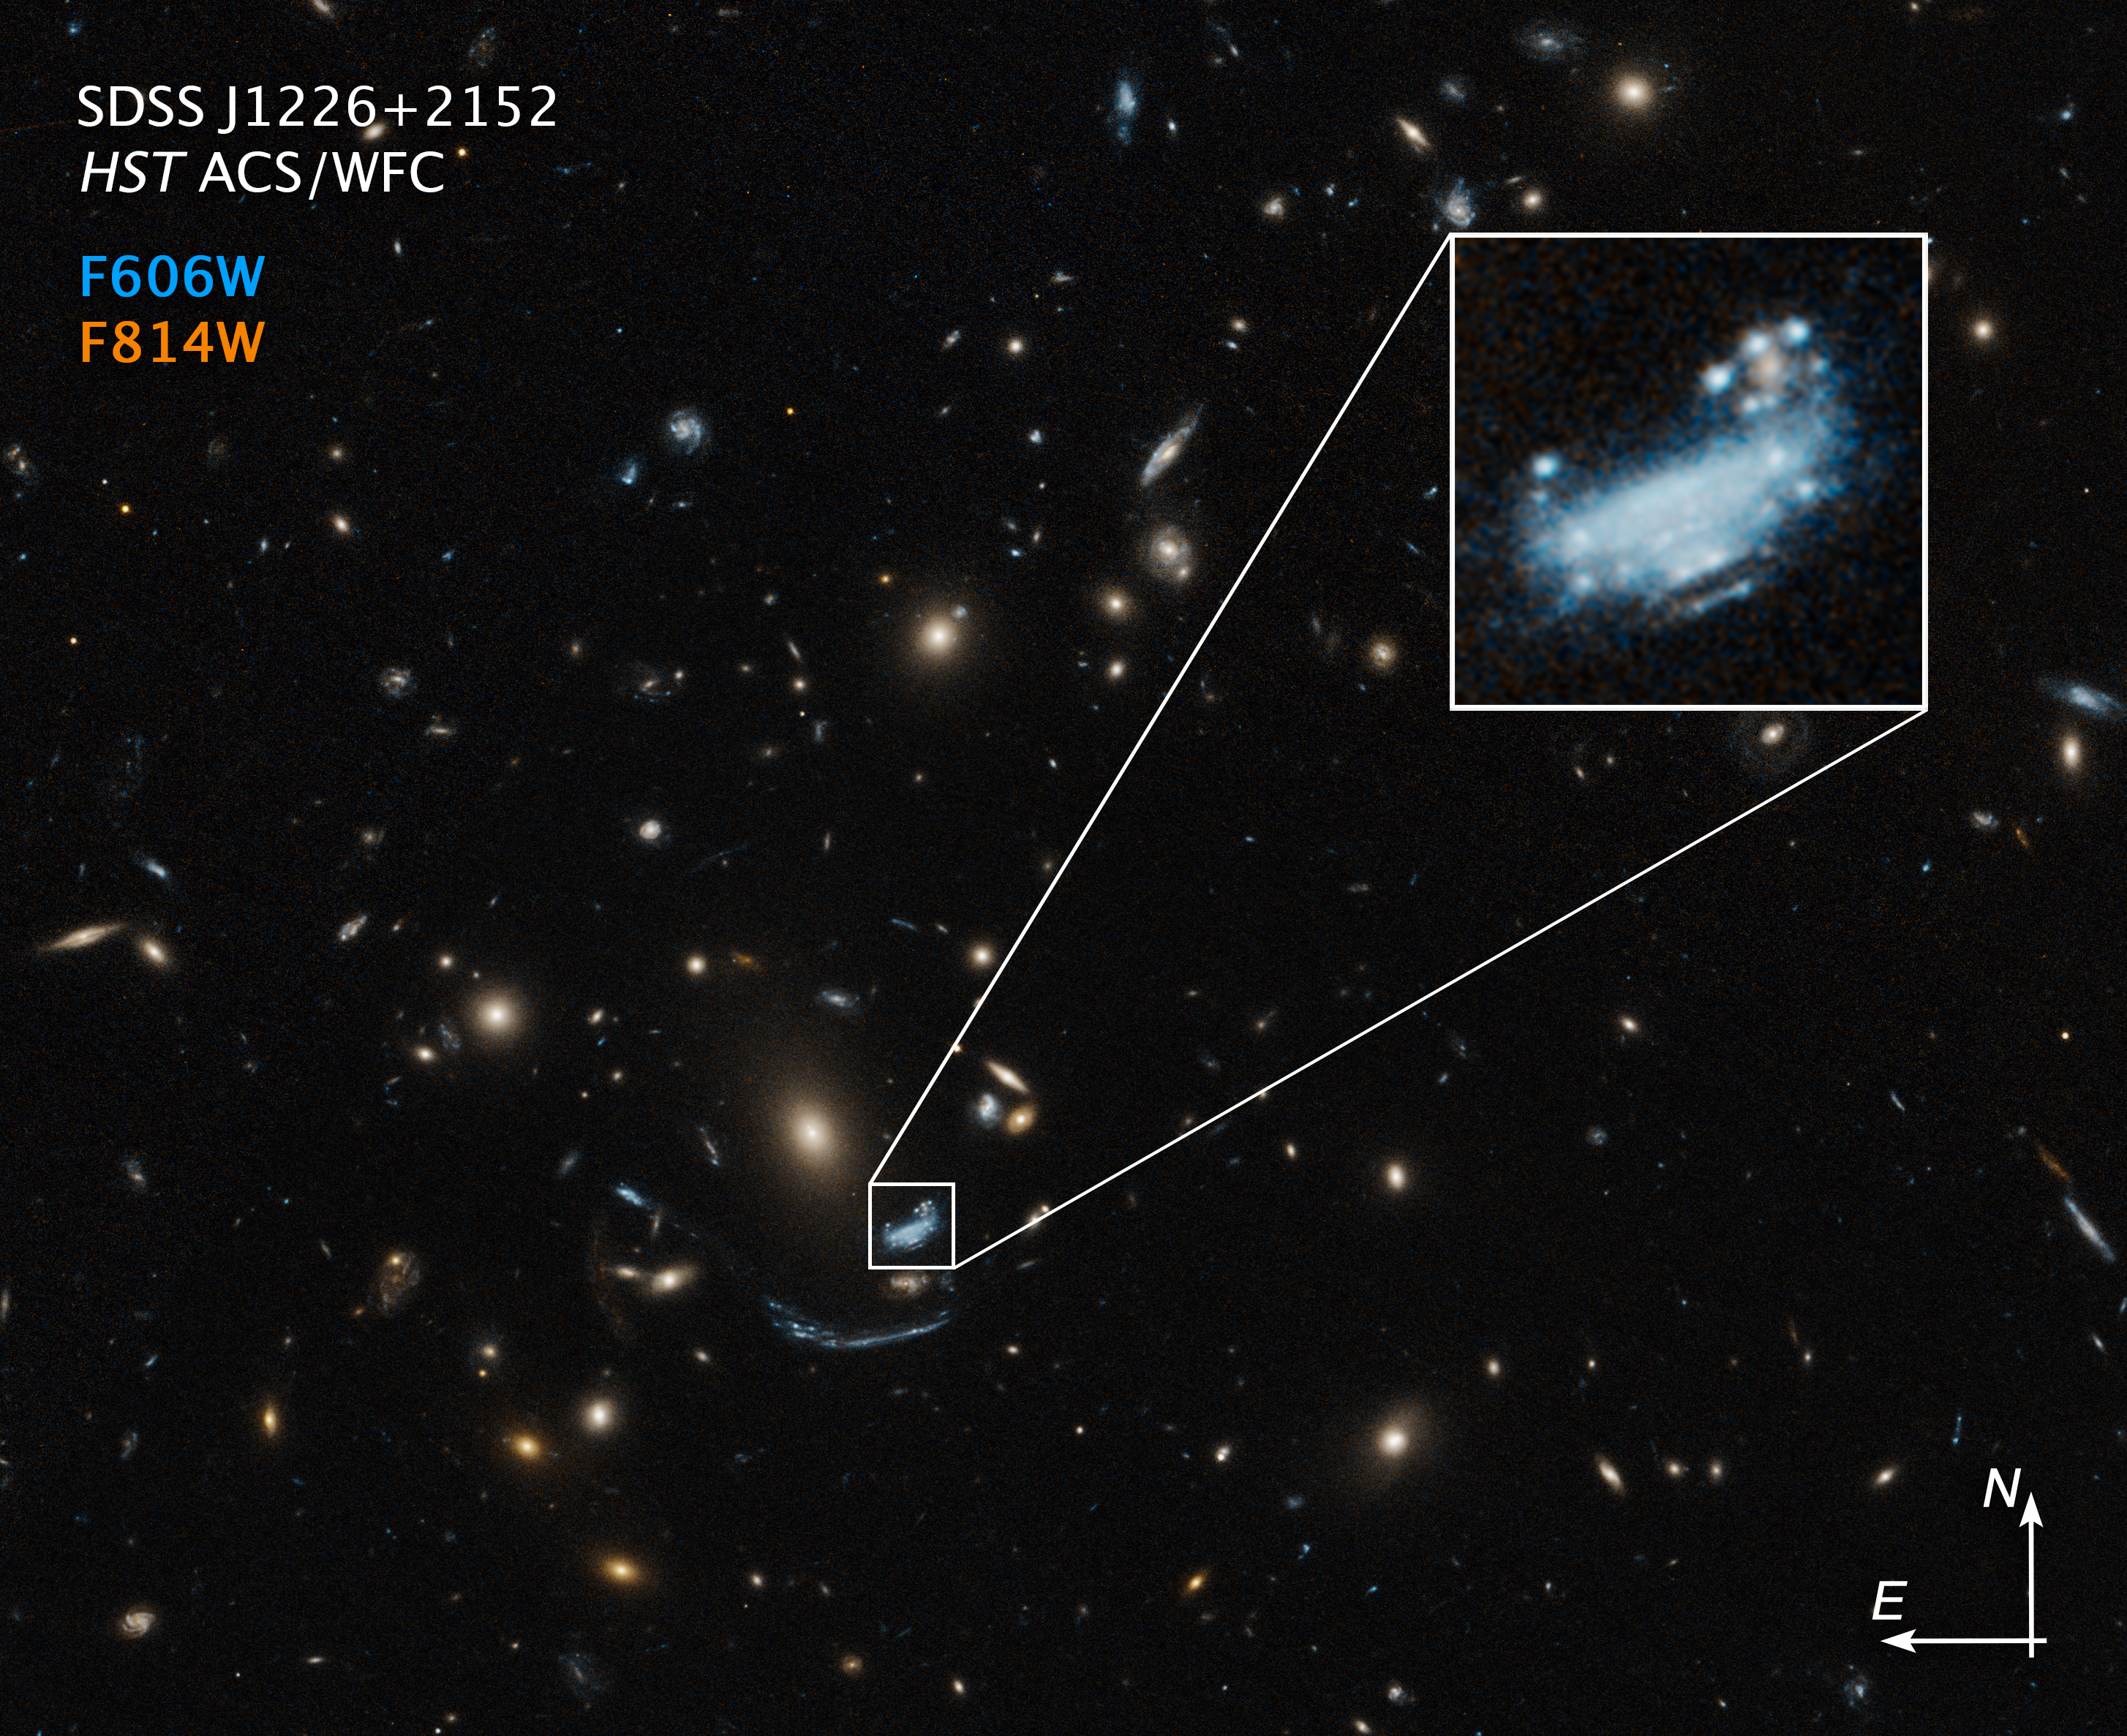

SDSS J1226+2152 (Hubble Compass Image)

This image of galaxy SDSS J1226+2152, which lies toward the center of the image and is enlarged at top right, was captured by the Hubble Space Telescope’s Advanced Camera for Surveys and shows compass arrows and labels for reference.

The north and east compass arrows show the orientation of the image on the sky. Note that the relationship between north and east on the sky (as seen from below) is flipped relative to direction arrows on a map of the ground (as seen from above).

This image shows visible and near-infrared wavelengths of light that have been translated into visible-light colors. The color key shows which Wide Field Channel filters were used when collecting the light. The color of each filter name is the visible light color used to represent the infrared light that passes through that filter.

Read the full image caption.

Credit: Image: NASA, ESA, STScI, Harald Ebeling (UH Manoa)